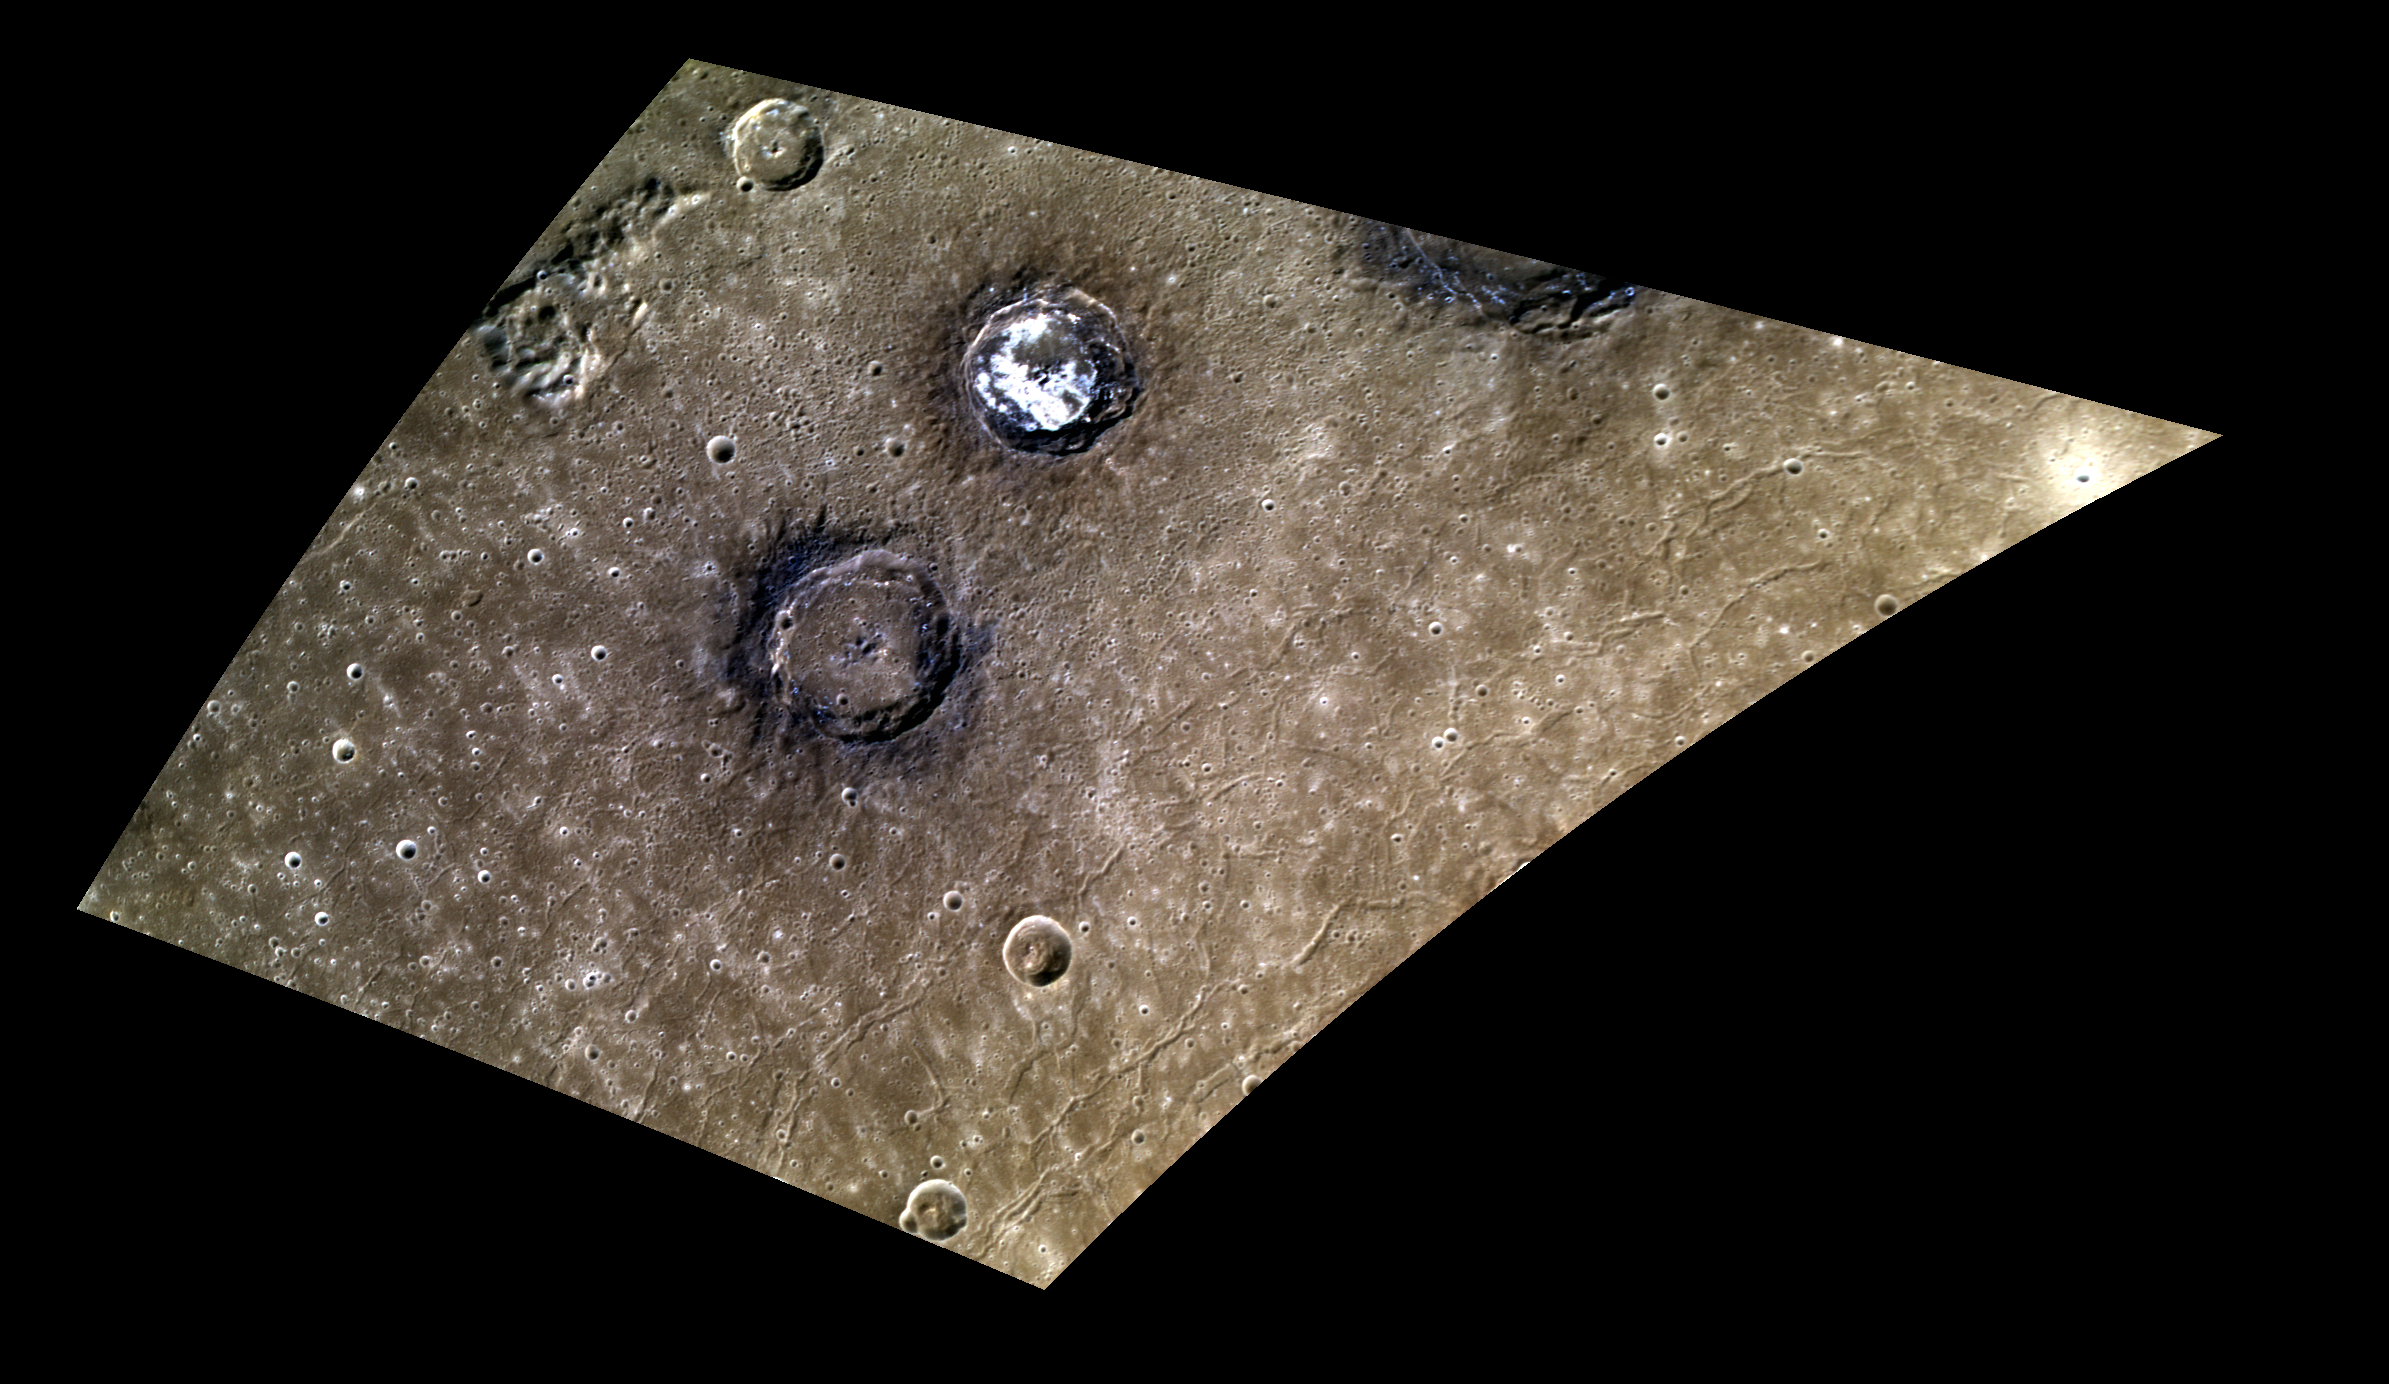

The Contrasting Colors of Sander and Munch

Today’s image features a stunning view of two complex craters within the Caloris basin. The floor of Sander crater is covered with bright hollows, while Munch crater stands out due to its low-reflectance crater rim.

This image was acquired as a high-resolution targeted color observation. Targeted color observations are images of a small area on Mercury’s surface at resolutions higher than the 1-kilometer/pixel 8-color base map. During MESSENGER’s one-year primary mission, hundreds of targeted color observations were obtained. During MESSENGER’s extended mission, high-resolution targeted color observations are more rare, as the 3-color base map covered Mercury’s northern hemisphere with the highest-resolution color images that are possible.

Date acquired: April 26, 2014
Image Mission Elapsed Time (MET): 40804465, 40804485, 40804469
Image ID: 6194731, 6194736, 6194732
Instrument: Wide Angle Camera (WAC) of the Mercury Dual Imaging System (MDIS)
WAC filters: 9, 7, 6 (996, 748, 433 nanometers) in red, green, and blue
Center Latitude: 39.98°
Center Longitude: 153.1° E
Resolution: 290 meters/pixel
Scale: Sander crater is about 51 km (31.7 miles) in diameter
Incidence Angle: 46.9°
Emission Angle: 50.5°
Phase Angle: 79.7°

The MESSENGER spacecraft is the first ever to orbit the planet Mercury, and the spacecraft’s seven scientific instruments and radio science investigation are unraveling the history and evolution of the Solar System’s innermost planet. MESSENGER acquired over 150,000 images and extensive other data sets. MESSENGER is capable of continuing orbital operations until early 2015.

For information regarding the use of images, see the MESSENGER image use policy.

Credit: NASA/Johns Hopkins University Applied Physics Laboratory/Carnegie Institution of Washington